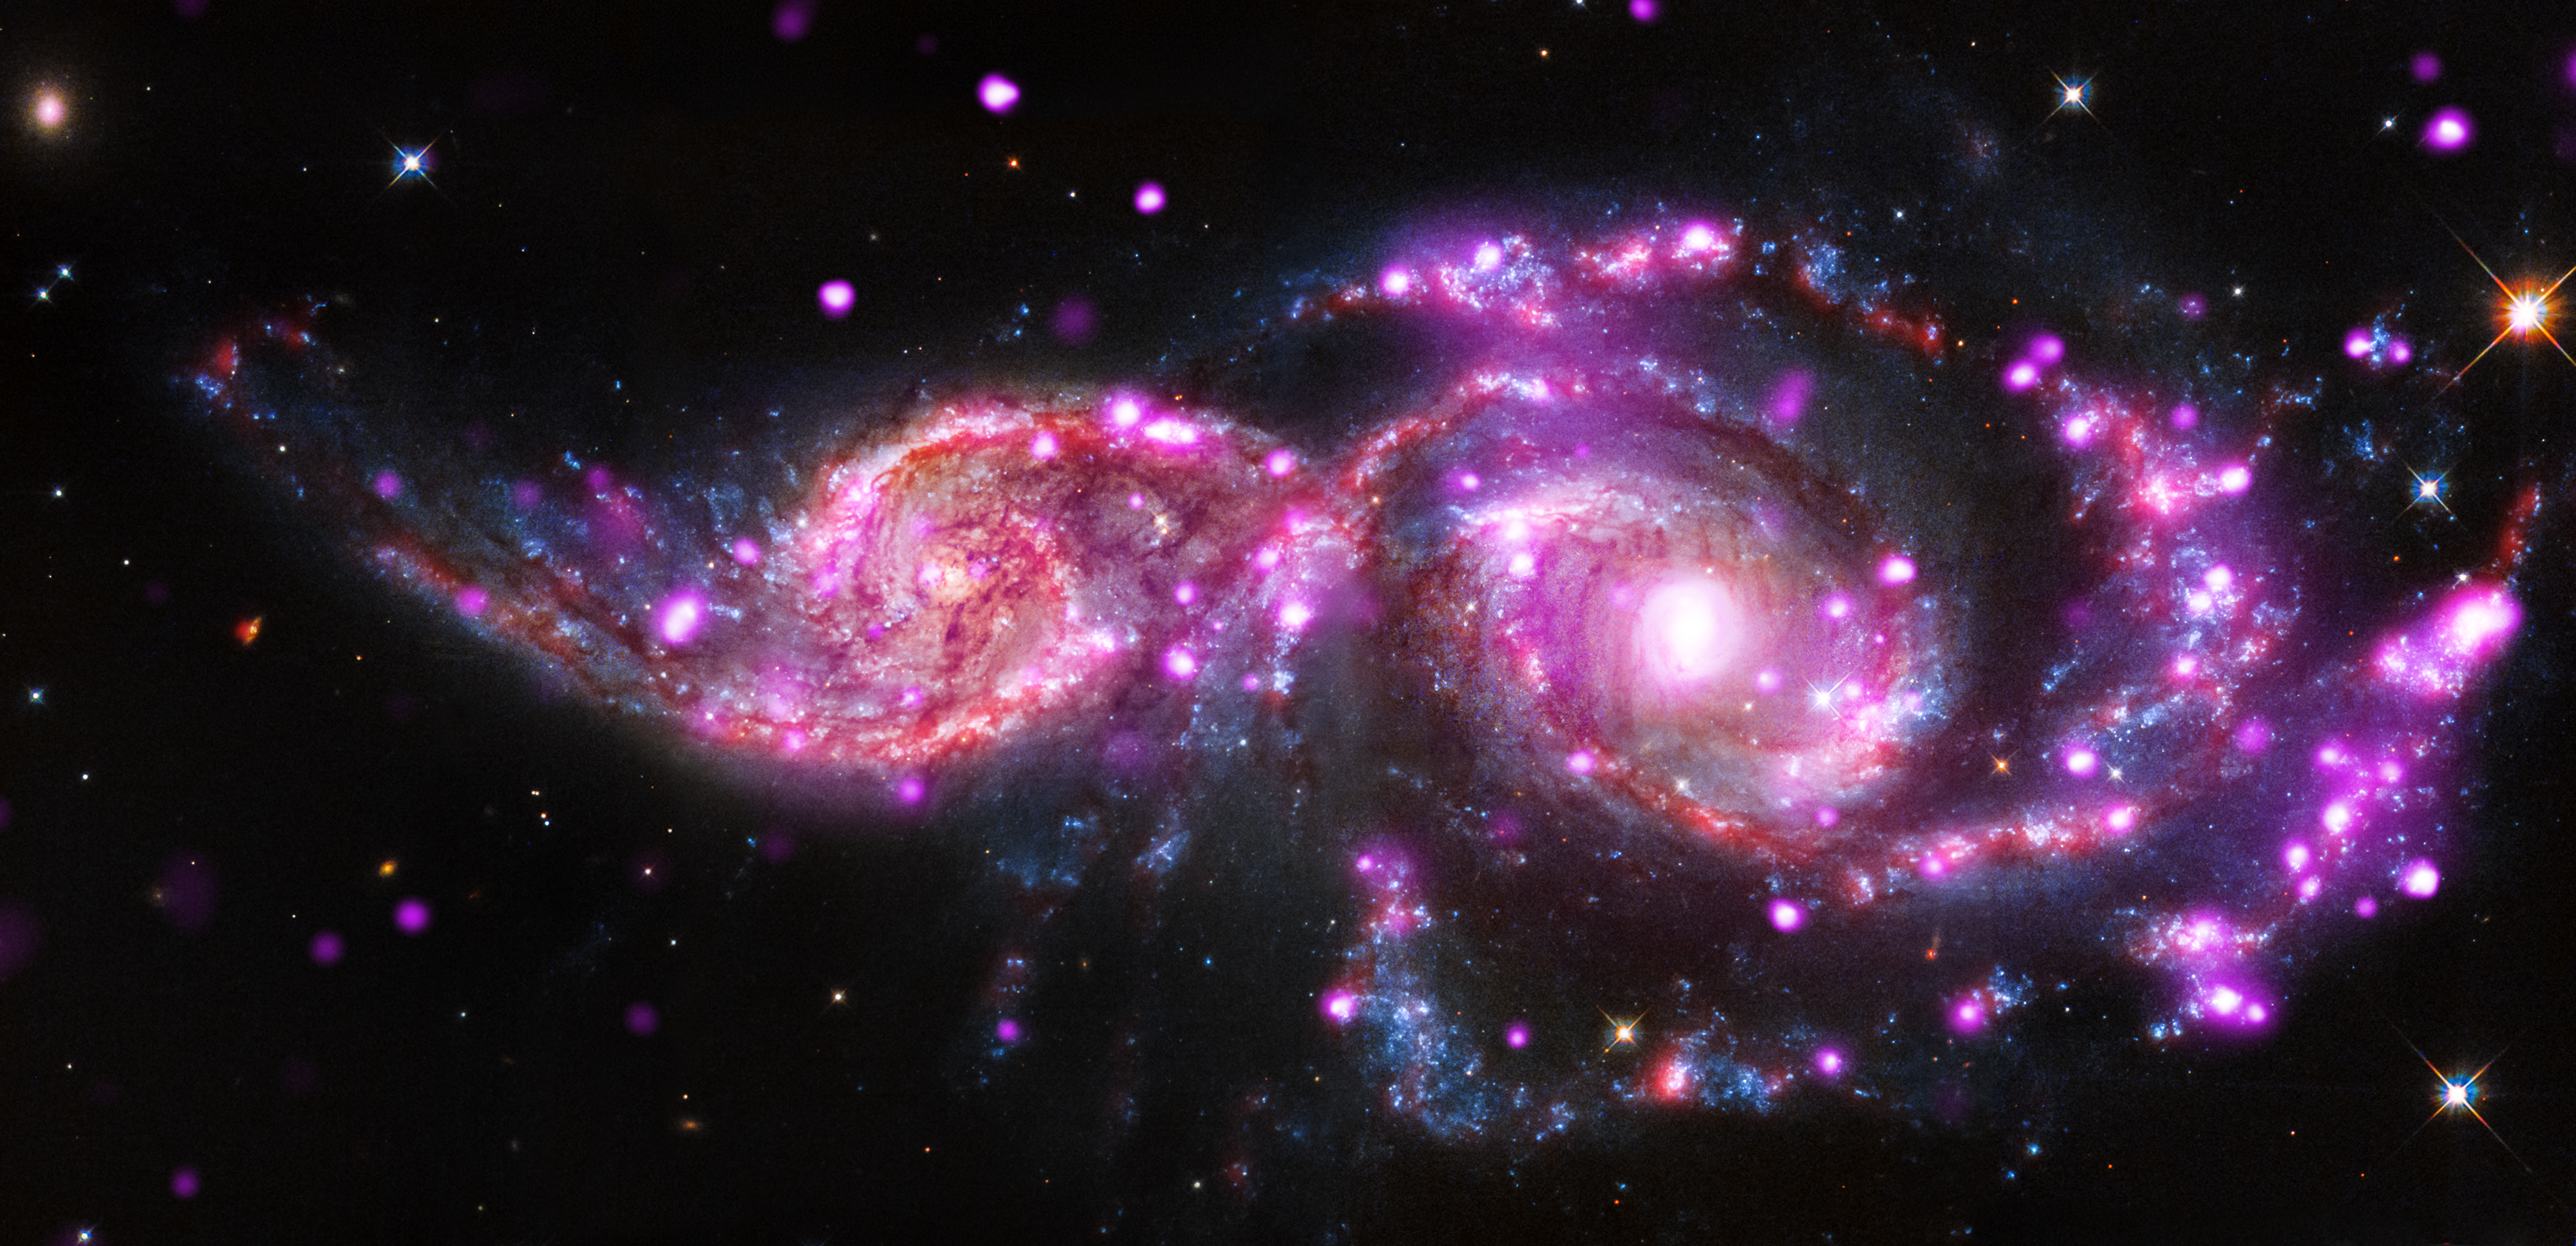

Galactic Gathering Gives Sparkling Light Display

At this time of year, holiday parties often include festive lights. When galaxies get together, they also may be surrounded by a spectacular light show. That's the case with NGC 2207 and IC 2163, which are located about 130 million light-years from Earth, in the constellation of Canis Major.

This pair of spiral galaxies has been caught in a grazing encounter. NGC 2207 and IC 2163 have hosted three supernova explosions in the past 15 years and have produced one of the most bountiful collections of super-bright X-ray lights known. These special objects -- known as "ultraluminous X-ray sources" (ULXs) -- have been found using data from NASA's Chandra X-Ray Observatory.

This composite image of NGC 2207 and IC 2163 contains Chandra data in pink, optical-light data from NASA's Hubble Space Telescope visible-light data in blue, white, orange and brown, and infrared data from NASA's Spitzer Space Telescope in red.

Credit: NASA/CXC/SAO/STScI/JPL-Caltech